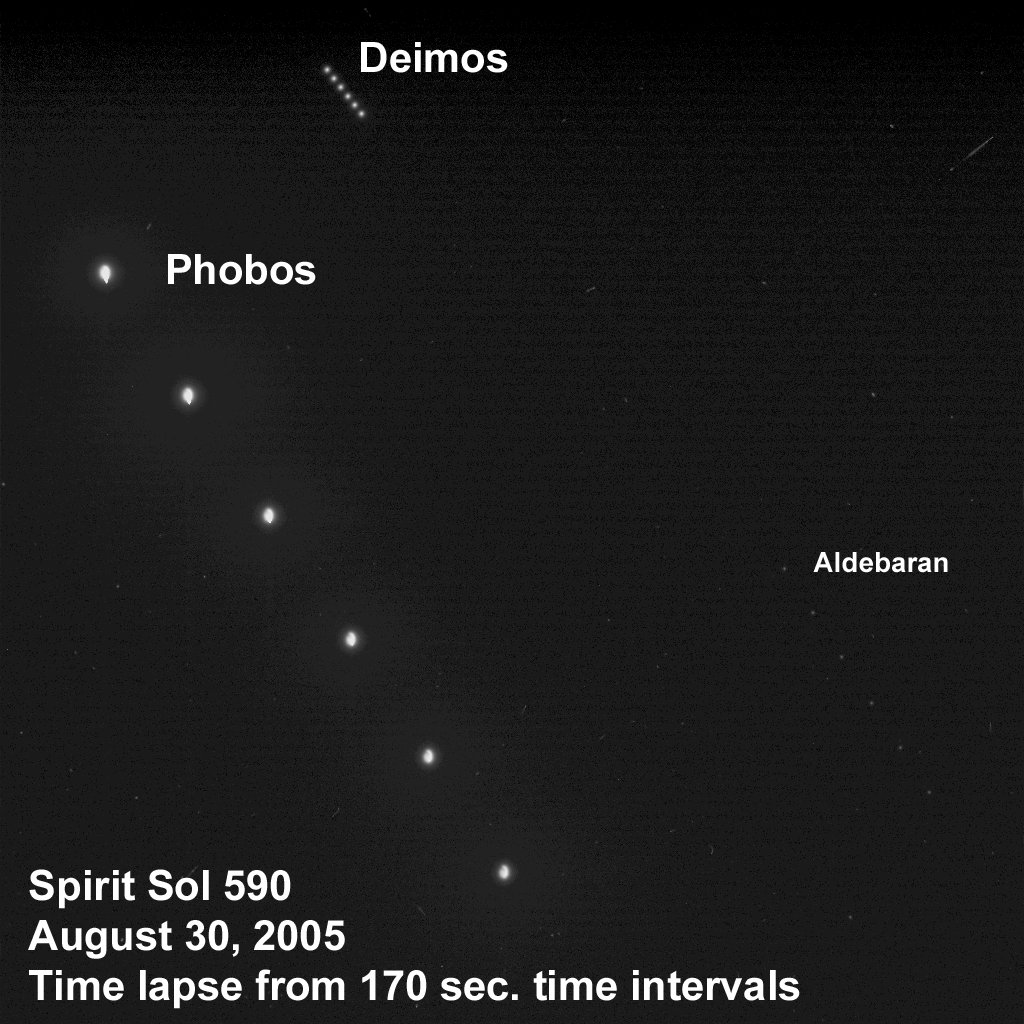

The Night Sky on Mars

Taking advantage of extra solar energy collected during the day, NASA’s Mars Exploration Rover Spirit settled in for an evening of stargazing, photographing the two moons of Mars as they crossed the night sky. This time-lapse composite, acquired the evening of Spirit’s martian sol 590 (Aug. 30, 2005) from a perch atop “Husband Hill” in Gusev Crater, shows Phobos, the brighter moon, on the left, and Deimos, the dimmer moon, on the right. In this sequence of images obtained every 170 seconds, Phobos is moving from top to bottom and Deimos is moving from bottom to top. The bright star Aldebaran forms a trail on the right, along with some other stars in the constellation Taurus. Most of the other streaks in the image mark the collision of cosmic rays with pixels in the camera.

Scientists will use images of the two moons to better map their orbital positions, learn more about their composition, and monitor the presence of nighttime clouds or haze. Spirit took the six images that make up this composite using Spirit’s panoramic camera with the camera’s broadband filter, which was designed specifically for acquiring images under low-light conditions.

Credit: NASA/JPL/Cornell/Texas A&M